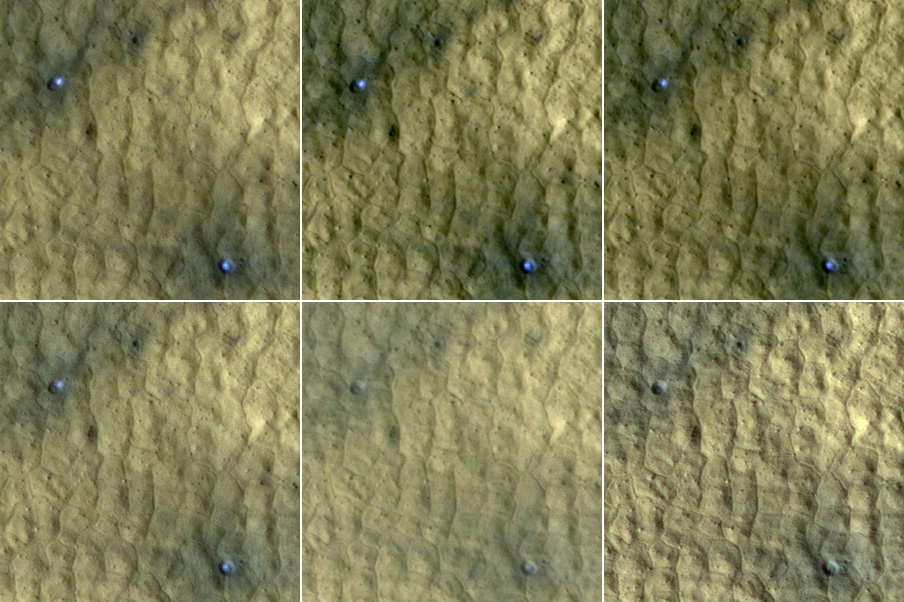

Ice in Pair of Fresh Craters on Mars Fades with Time

This series of images spanning a period of 15 weeks shows a pair of fresh, middle-latitude craters on Mars in which some bright, bluish material apparent in the earliest images disappears by the later ones. Each panel is 75 meters (246 feet) across. The two craters are each about 4 meters (13 feet) in diameter and half a meter (1.5 feet) deep.

The bright material is water ice that was uncovered by the meteorite impact that excavated these small craters less than 15 weeks before the initial image of this series. Sublimation of the ice during the Martian summer leaves behind a dust layer that gradually thickens to the point where it obscures the ice.

The High Resolution Imaging Science Experiment (HiRISE) camera on NASA’s Mars Reconnaissance Orbiter took these images of this site at 46.33 degrees north latitude, 176.90 degrees east longitude. The HiRISE camera’s targeting of the site was prompted by two earlier images from the Context Camera on the Mars Reconnaissance Orbiter, which showed that the impact responsible for these craters had not yet occurred by June 4, 2008, but had occurred by Aug. 10, 2008.

The dates when these six HiRISE images were taken were (left to right, top row; then left to right, bottom row): Sept. 12, 2008; Sept. 28, 2008; Oct. 9, 2008; Oct. 14, 2008; Nov. 22, 2008; and Dec. 25, 2008. The span of time corresponded to a period from mid to late summer in Mars’ northern hemisphere. The images are subframes of the observations made on those dates.

Credit: NASA/JPL-Caltech/University of Arizona